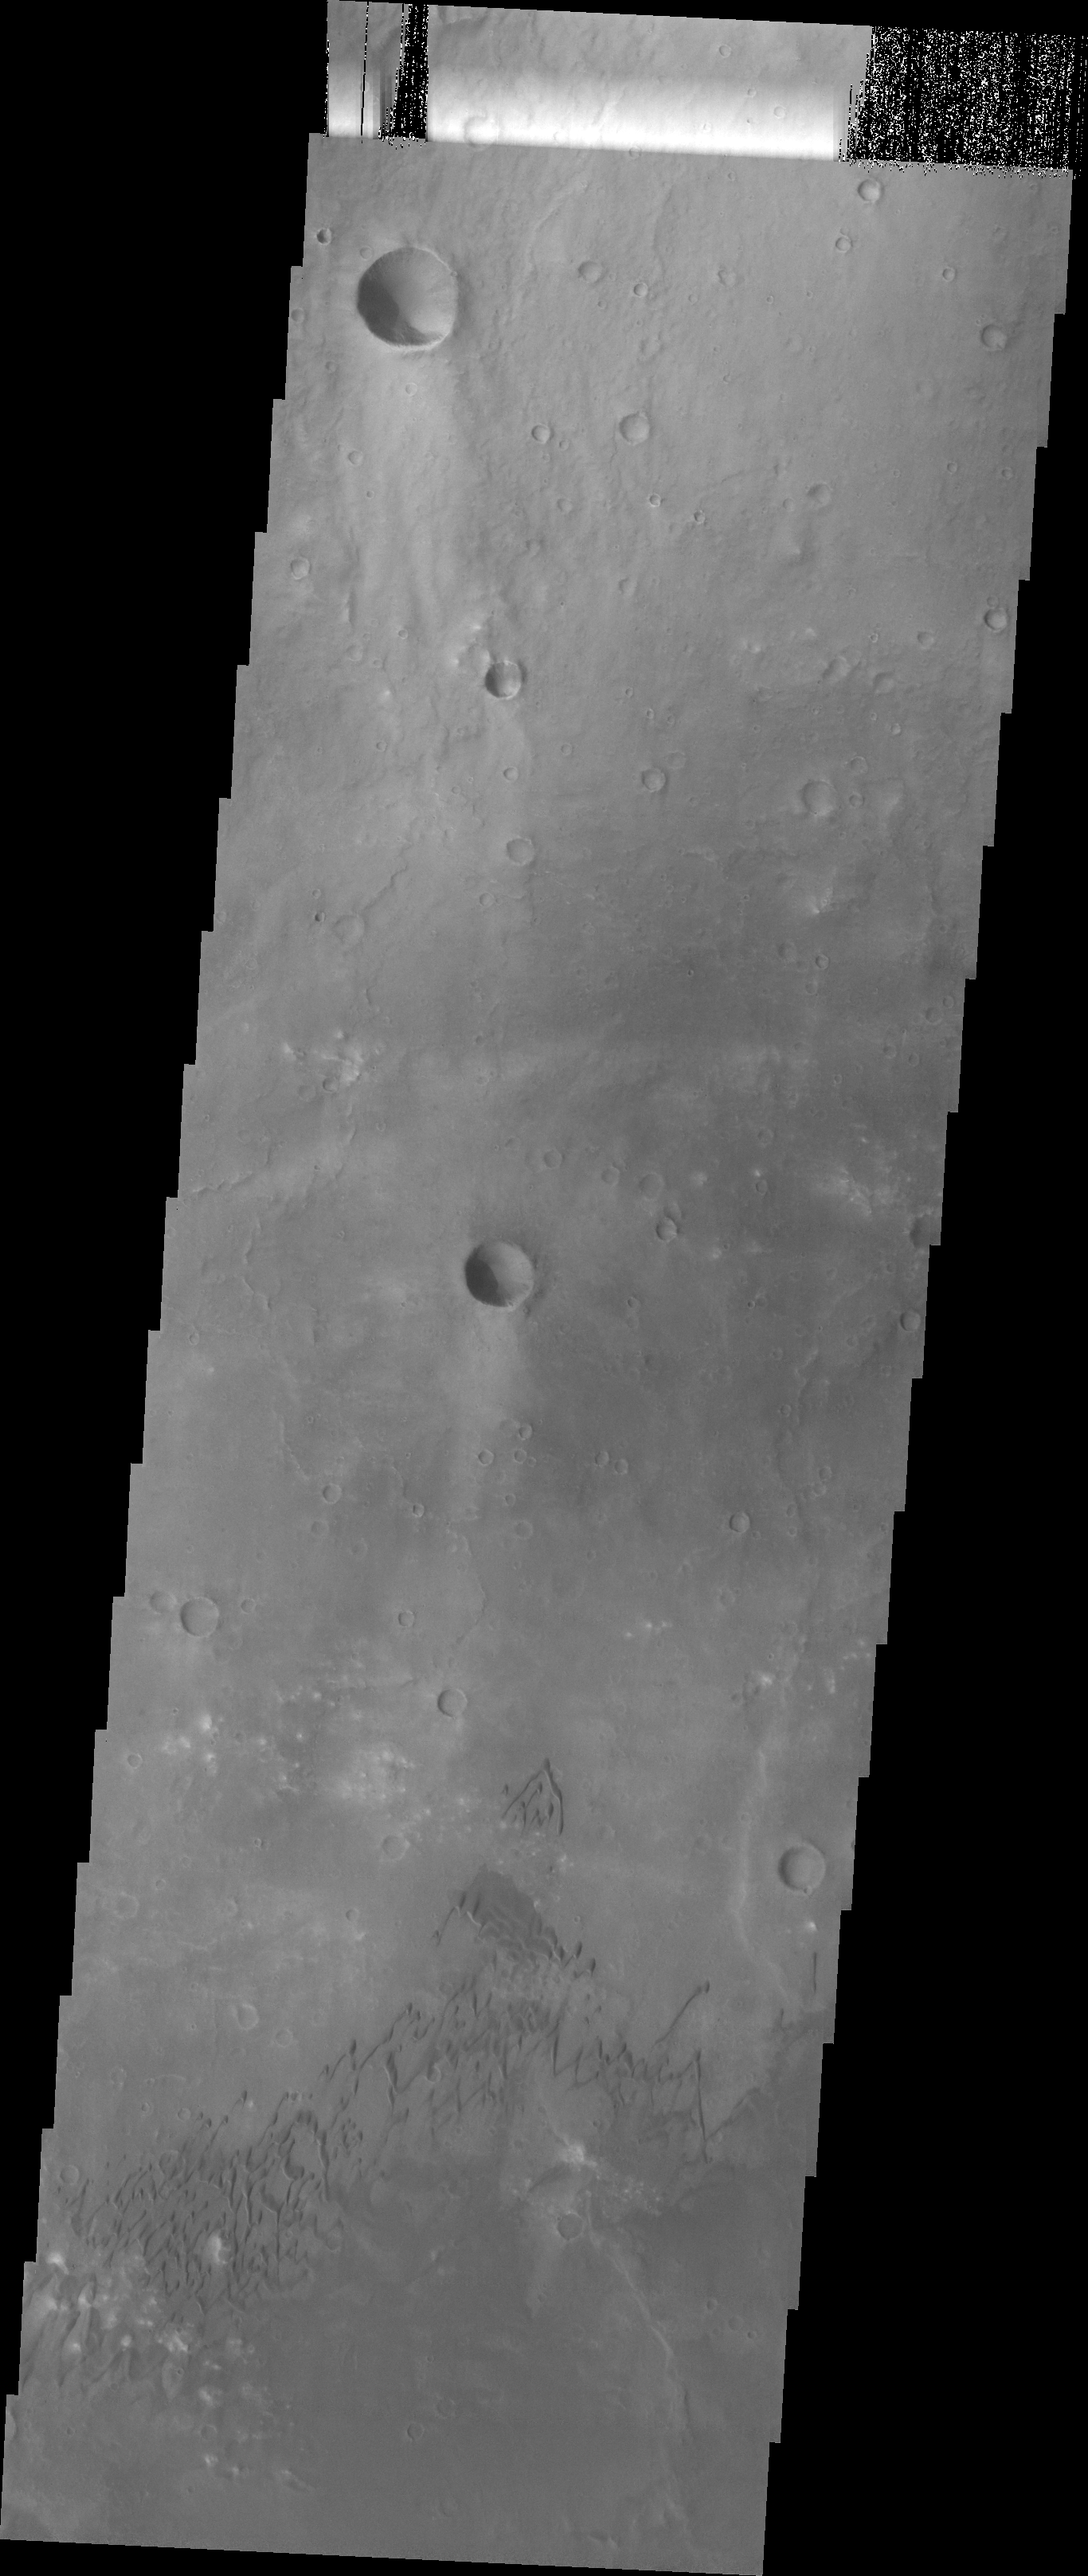

Dunes

The sand dunes in this VIS image are located on the floor of Herschel Crater.

Image information: VIS instrument. Latitude -15.0N, Longitude 131.6E. 18 meter/pixel resolution.

Please see the THEMIS Data Citation Note for details on crediting THEMIS images.

Note: this THEMIS visual image has not been radiometrically nor geometrically calibrated for this preliminary release. An empirical correction has been performed to remove instrumental effects. A linear shift has been applied in the cross-track and down-track direction to approximate spacecraft and planetary motion. Fully calibrated and geometrically projected images will be released through the Planetary Data System in accordance with Project policies at a later time.

NASA’s Jet Propulsion Laboratory manages the 2001 Mars Odyssey mission for NASA’s Office of Space Science, Washington, D.C. The Thermal Emission Imaging System (THEMIS) was developed by Arizona State University, Tempe, in collaboration with Raytheon Santa Barbara Remote Sensing. The THEMIS investigation is led by Dr. Philip Christensen at Arizona State University. Lockheed Martin Astronautics, Denver, is the prime contractor for the Odyssey project, and developed and built the orbiter. Mission operations are conducted jointly from Lockheed Martin and from JPL, a division of the California Institute of Technology in Pasadena.

Credit: NASA/JPL/ASU